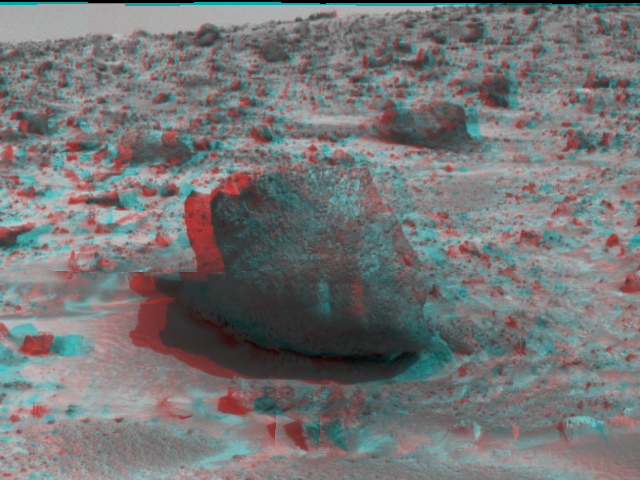

‘Yogi’ the Rock – 3-D

“Yogi,” a rock taller than rover Sojourner, is the subject of this image, taken in stereo by the deployed Imager for Mars Pathfinder (IMP) on Sol 3. 3D glasses are necessary to identify surface detail. The soil in the foreground has been the location of multiple soil mechanics experiments performed by Sojourner’s cleated wheels. Pathfinder scientists were able to control the force inflicted on the soil beneath the rover’s wheels, giving them insight into the soil’s mechanical properties. The soil mechanics experiments were conducted after this image was taken.

Mars Pathfinder is the second in NASA’s Discovery program of low-cost spacecraft with highly focused science goals. The Jet Propulsion Laboratory, Pasadena, CA, developed and manages the Mars Pathfinder mission for NASA’s Office of Space Science, Washington, D.C. JPL is an operating division of the California Institute of Technology (Caltech). The Imager for Mars Pathfinder (IMP) was developed by the University of Arizona Lunar and Planetary Laboratory under contract to JPL. Peter Smith is the Principal Investigator.

Click below to see the left and right views individually.

Left
Right
Photojournal note: Sojourner spent 83 days of a planned seven-day mission exploring the Martian terrain, acquiring images, and taking chemical, atmospheric and other measurements. The final data transmission received from Pathfinder was at 10:23 UTC on September 27, 1997. Although mission managers tried to restore full communications during the following five months, the successful mission was terminated on March 10, 1998.

Credit: NASA/JPL